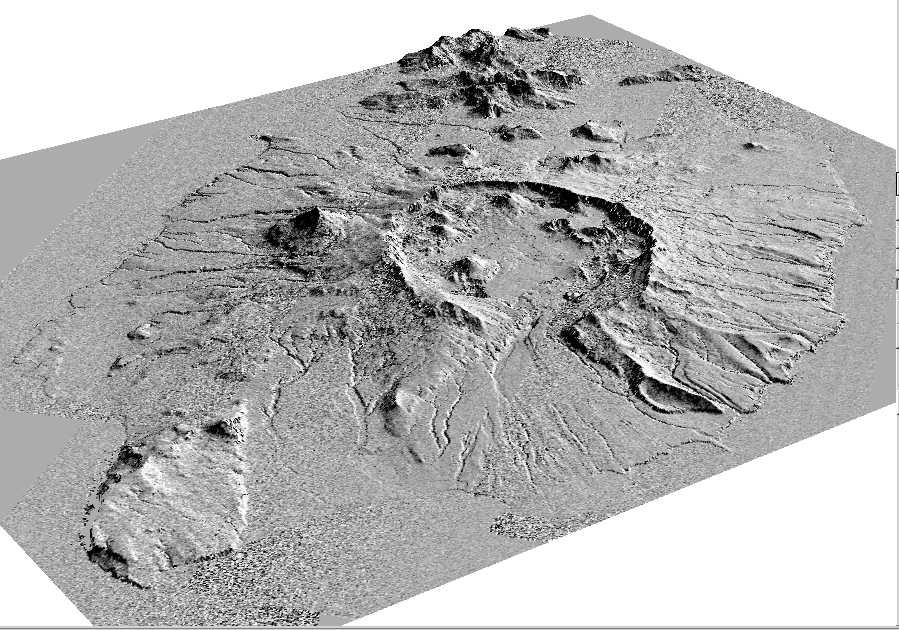

Perspective View of Okmok Volcano, Aleutian Islands, Alaska (#2)

This perspective view shows the caldera of the Okmok volcano in Alaska’s Aleutian Islands.

The shaded relief was generated from and draped over an Airsar-derived digital elevation mosaic.

Airsar collected the Alaska data as part of its PacRim 2000 Mission, which took the instrument to French Polynesia, American and Western Samoa, Fiji, New Zealand, Australia, New Guinea, Indonesia, Malaysia, Cambodia, Philippines, Taiwan, South Korea, Japan, Northern Marianas, Guam, Palau, Hawaii and Alaska. Airsar, part of NASA’s Airborne Science Program, is managed for NASA’s Earth Science Enterprise by JPL. JPL is a division of the California Institute of Technology in Pasadena.

Credit: NASA/JPL/ASF